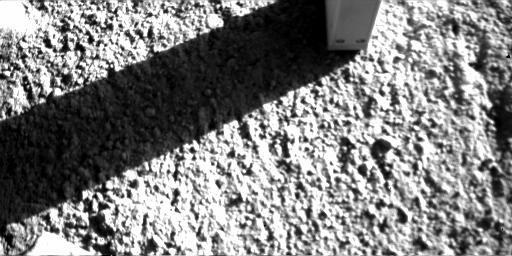

Phoenix Conductivity Probe with Shadow and Toothmark

NASA’s Phoenix Mars Lander inserted the four needles of its thermal and conductivity probe into Martian soil during the 98th Martian day, or sol, of the mission and left it in place until Sol 99 (Sept. 4, 2008).

The Robotic Arm Camera on Phoenix took this image on the morning of Sol 99 after the probe was lifted away from the soil. The imprint left by the insertion is visible below the probe, and a shadow showing the probe’s four needles is cast on a rock to the left.

The thermal and conductivity probe measures how fast heat and electricity move from one needle to an adjacent one through the soil or air between the needles. Conductivity readings can be indicators about water vapor, water ice and liquid water.

The probe is part of Phoenix’s Microscopy, Electrochemistry and Conductivity suite of instruments.

The Phoenix Mission is led by the University of Arizona, Tucson, on behalf of NASA. Project management of the mission is by NASA’s Jet Propulsion Laboratory, Pasadena, Calif. Spacecraft development is by Lockheed Martin Space Systems, Denver.

Photojournal Note: As planned, the Phoenix lander, which landed May 25, 2008 23:53 UTC, ended communications in November 2008, about six months after landing, when its solar panels ceased operating in the dark Martian winter.

Credit: NASA/JPL-Caltech/University of Arizona/Max Planck Institute